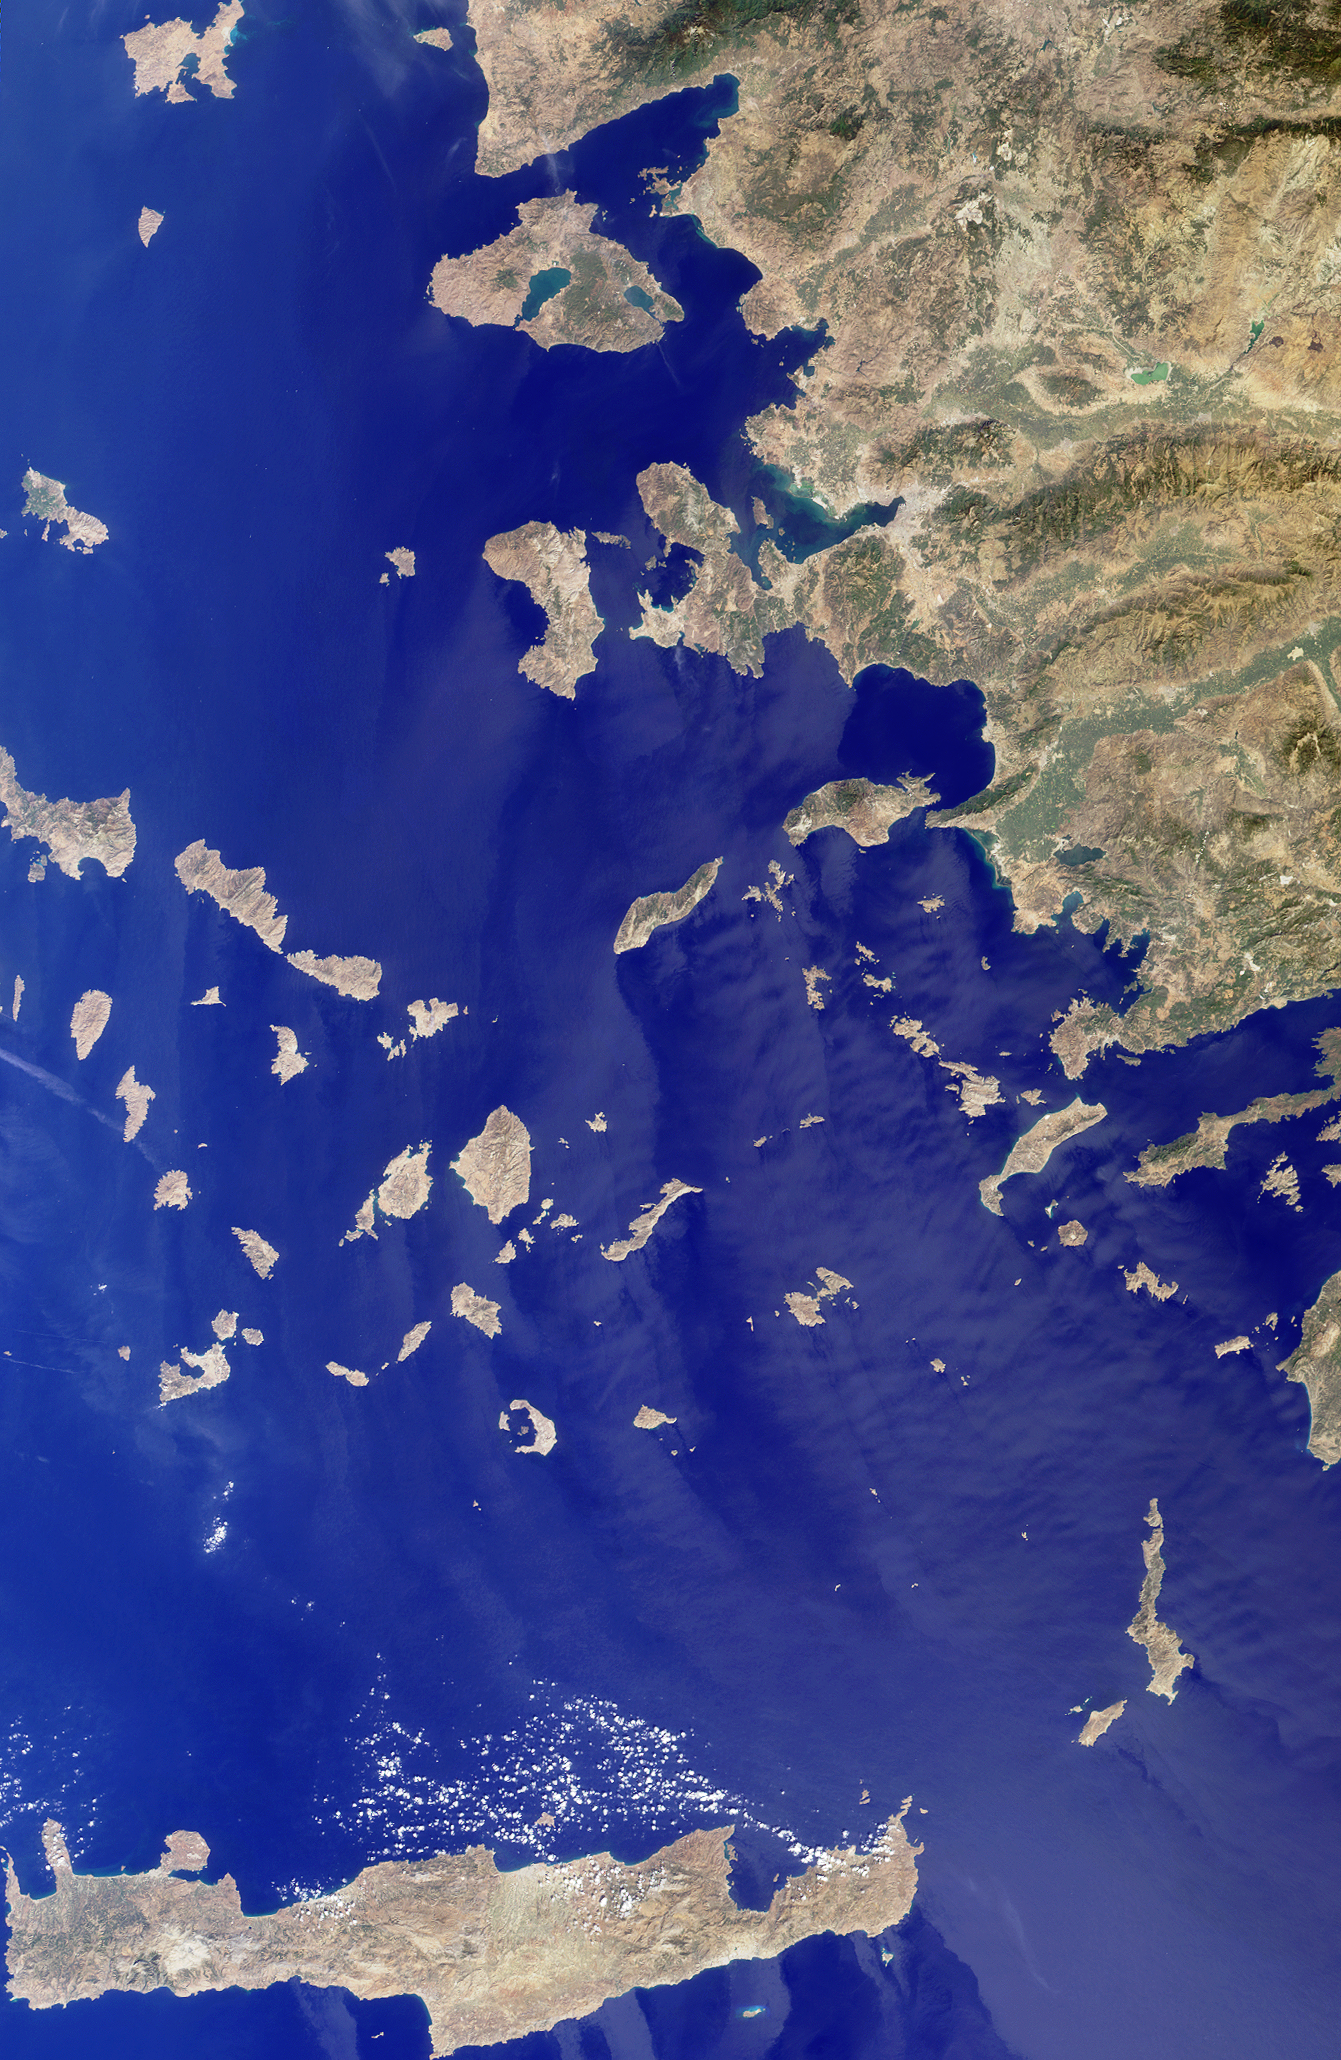

Islands in the Midst of the World

The Greek islands of the Aegean Sea, scattered across 800 kilometers from north to south and between Greece and western Turkey, are uniquely situated at the intersection of Europe, Asia and Africa. This image from the Multi-angle Imaging SpectroRadiometer includes many of the islands of the East Aegean, Sporades, Cyclades, Dodecanese and Crete, as well as part of mainland Turkey. Many sites important to ancient and modern history can be found here. The largest modern city in the Aegean coast is Izmir, situated about one quarter of the image length from the top, southeast of the large three-pronged island of Lesvos. Izmir can be located as a bright coastal area near the greenish waters of the Izmir Bay, about one quarter of the image length from the top, southeast of Lesvos. The coastal areas around this cosmopolitan Turkish city were a center of Ionian culture from the 11th century BC, and at the top of the image (north of Lesvos), once stood the ancient city of Troy.

The image was acquired before the onset of the winter rains, on September 30, 2001, but dense vegetation is never very abundant in the arid Mediterranean climate. The sharpness and clarity of the view also indicate dry, clear air. Some vegetative changes can be detected between the western or southern islands such as Crete (the large island along the bottom of the image) and those closer to the Turkish coast which appear comparatively green. Volcanic activities are evident by the form of the islands of Santorini. This small group of islands shaped like a broken ring are situated to the right and below image center. Santorini’s Thera volcano erupted around 1640 BC, and the rim of the caldera collapsed, forming the shape of the islands as they exist today.

The Multi-angle Imaging SpectroRadiometer observes the daylit Earth continuously from pole to pole, and views almost the entire globe every 9 days. This natural-color image was acquired by MISR’s nadir (vertical-viewing) camera, and is a portion of the data acquired during Terra orbit 9495. The image covers an area of 369 kilometers x 567 kilometers, and utilizes data from blocks 58 to 64 within World Reference System-2 path 181.

MISR was built and is managed by NASA’s Jet Propulsion Laboratory, Pasadena, CA, for NASA’s Office of Earth Science, Washington, DC. The Terra satellite is managed by NASA’s Goddard Space Flight Center, Greenbelt, MD. JPL is a division of the California Institute of Technology.

Credit: NASA/GSFC/LaRC/JPL, MISR Team